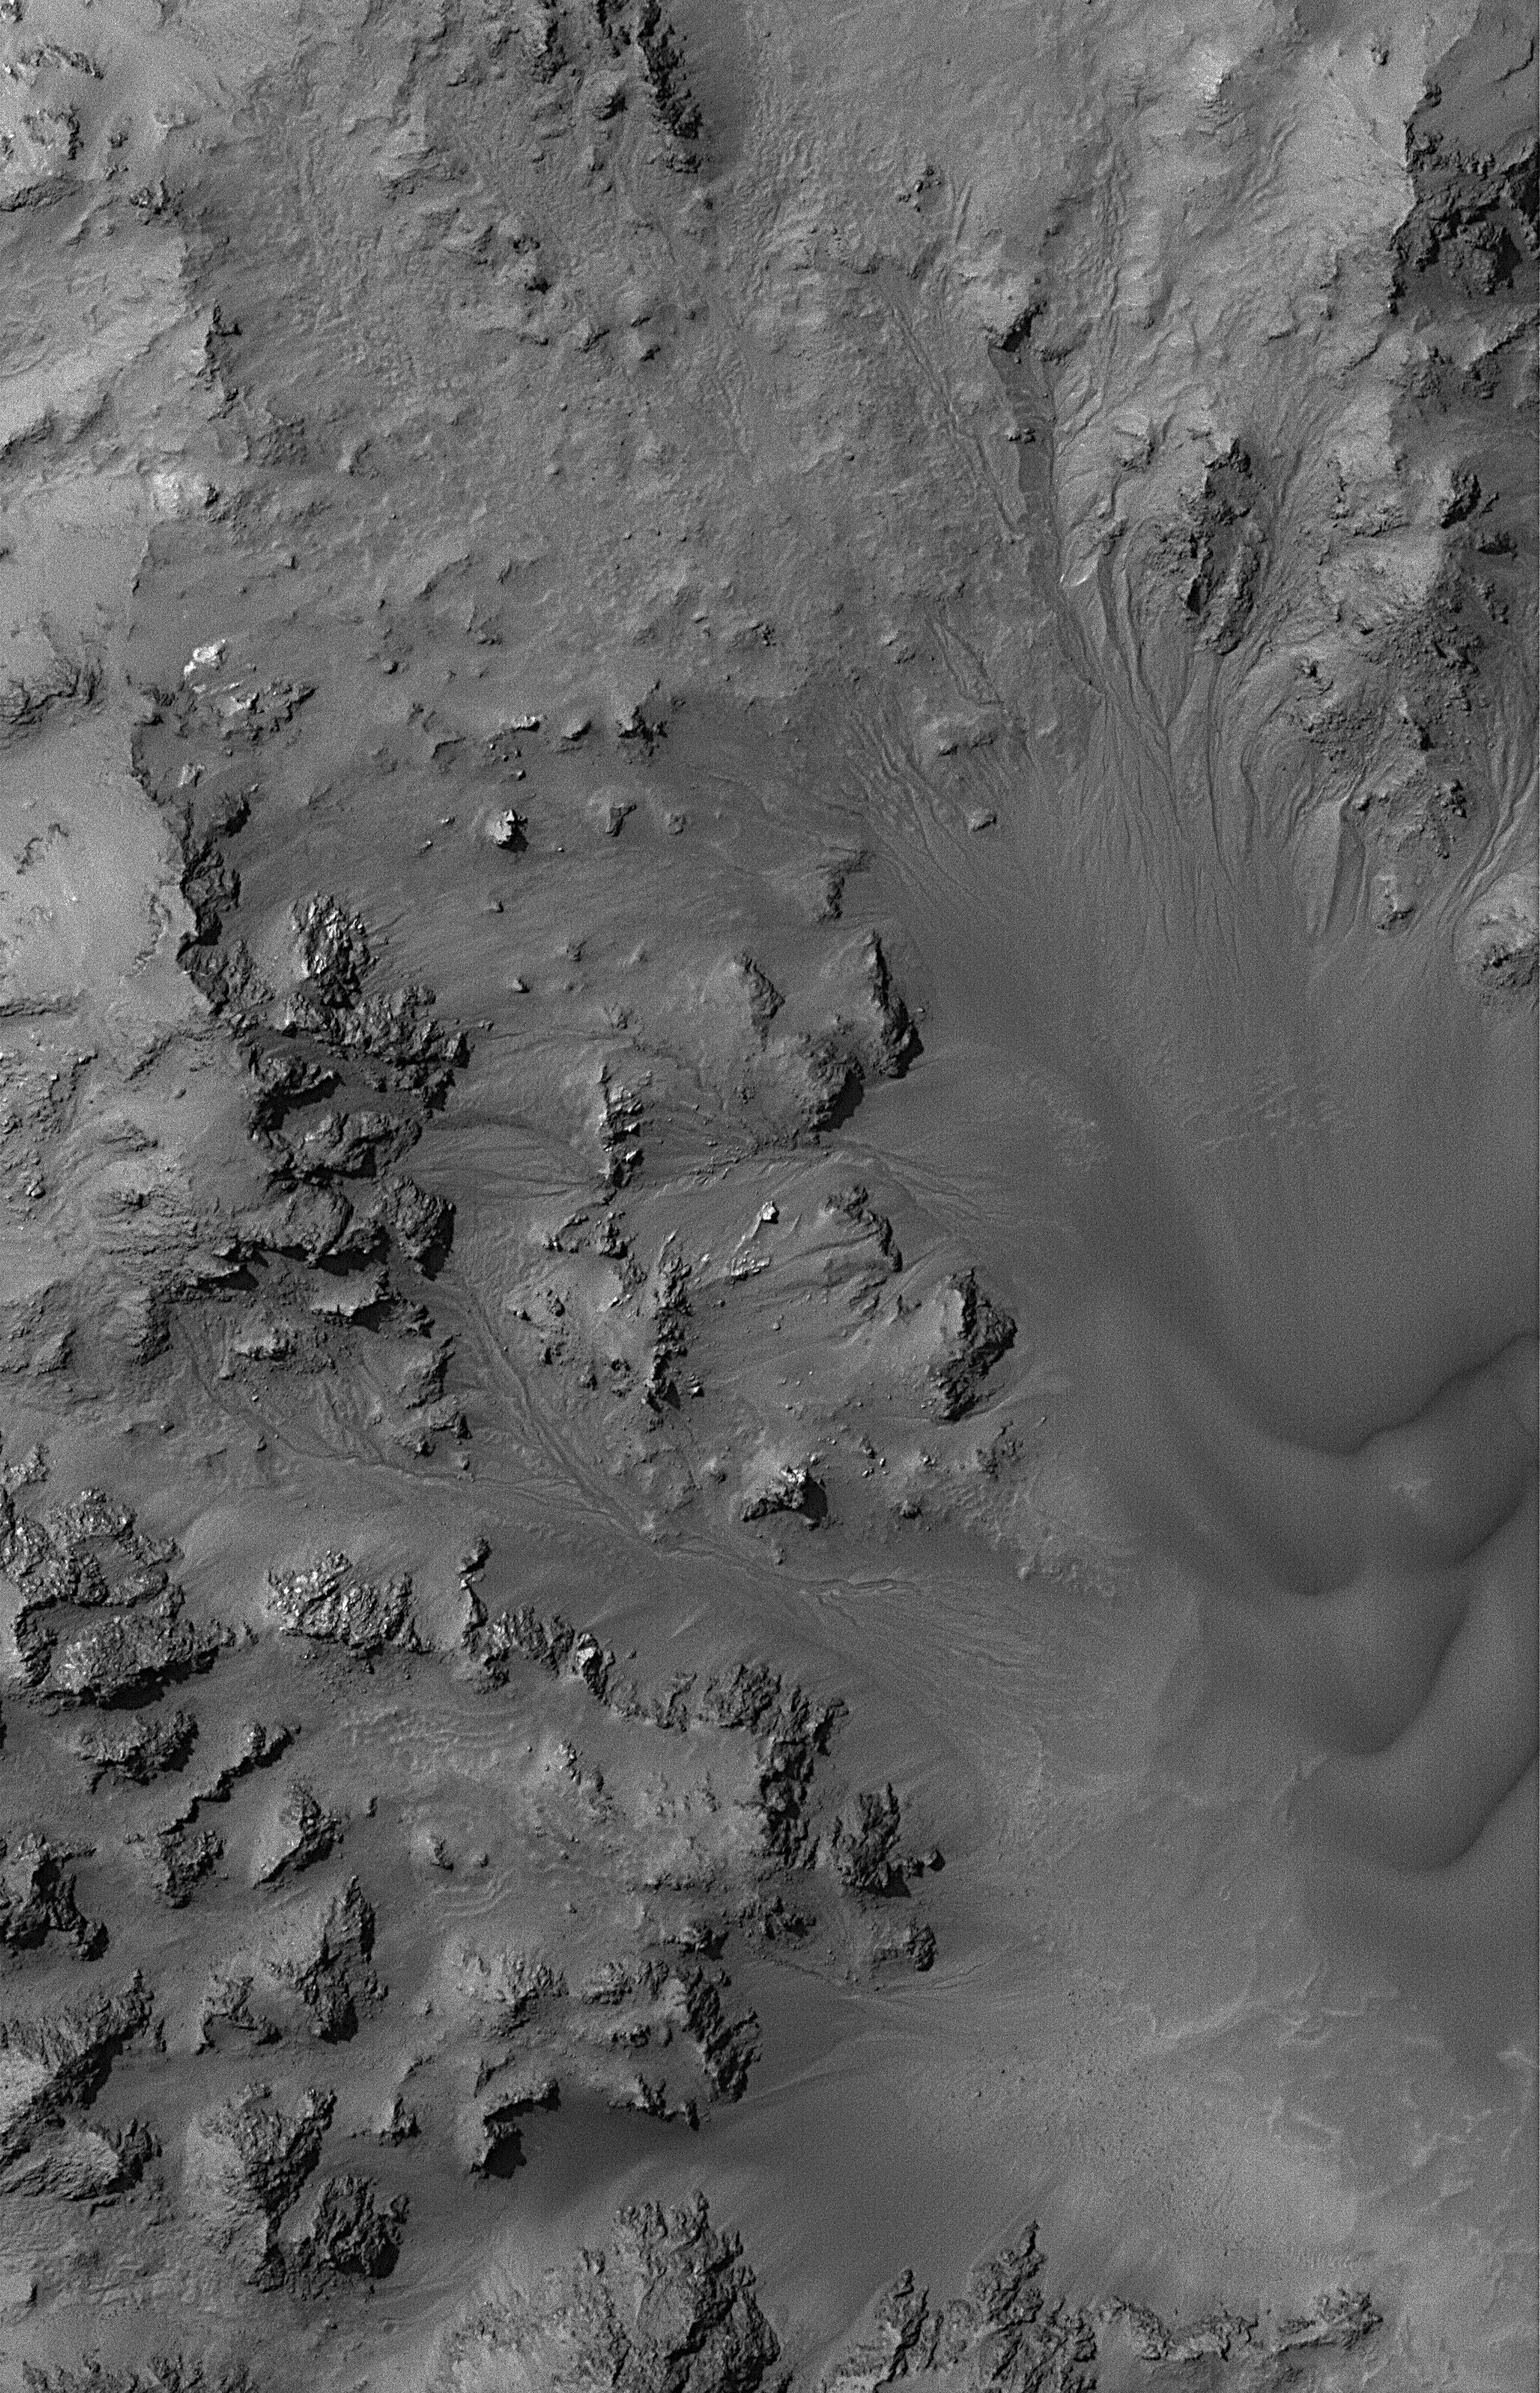

All Hail Hale

13 August 2006
This Mars Global Surveyor (MGS) Mars Orbiter Camera (MOC) image shows dried streambeds — martian gullies — in the mountainous central peak region of Hale Crater. Some scientists have suggested that the fluid which carved these gullies was liquid water, and that it either resulted from ancient snowmelt or from release of groundwater that percolated to the surface in the intensely fractured rock of Hale’s central peak. In either case, the gullies are dry today, and dark sand can be seen as dunes near the right/lower right part of the image.

Location near: 35.8°S, 36.8°W
Image width: ~3 km (~1.9 mi)
Illumination from: upper left
Season: Southern Summer

Credit: NASA/JPL/Malin Space Science Systems